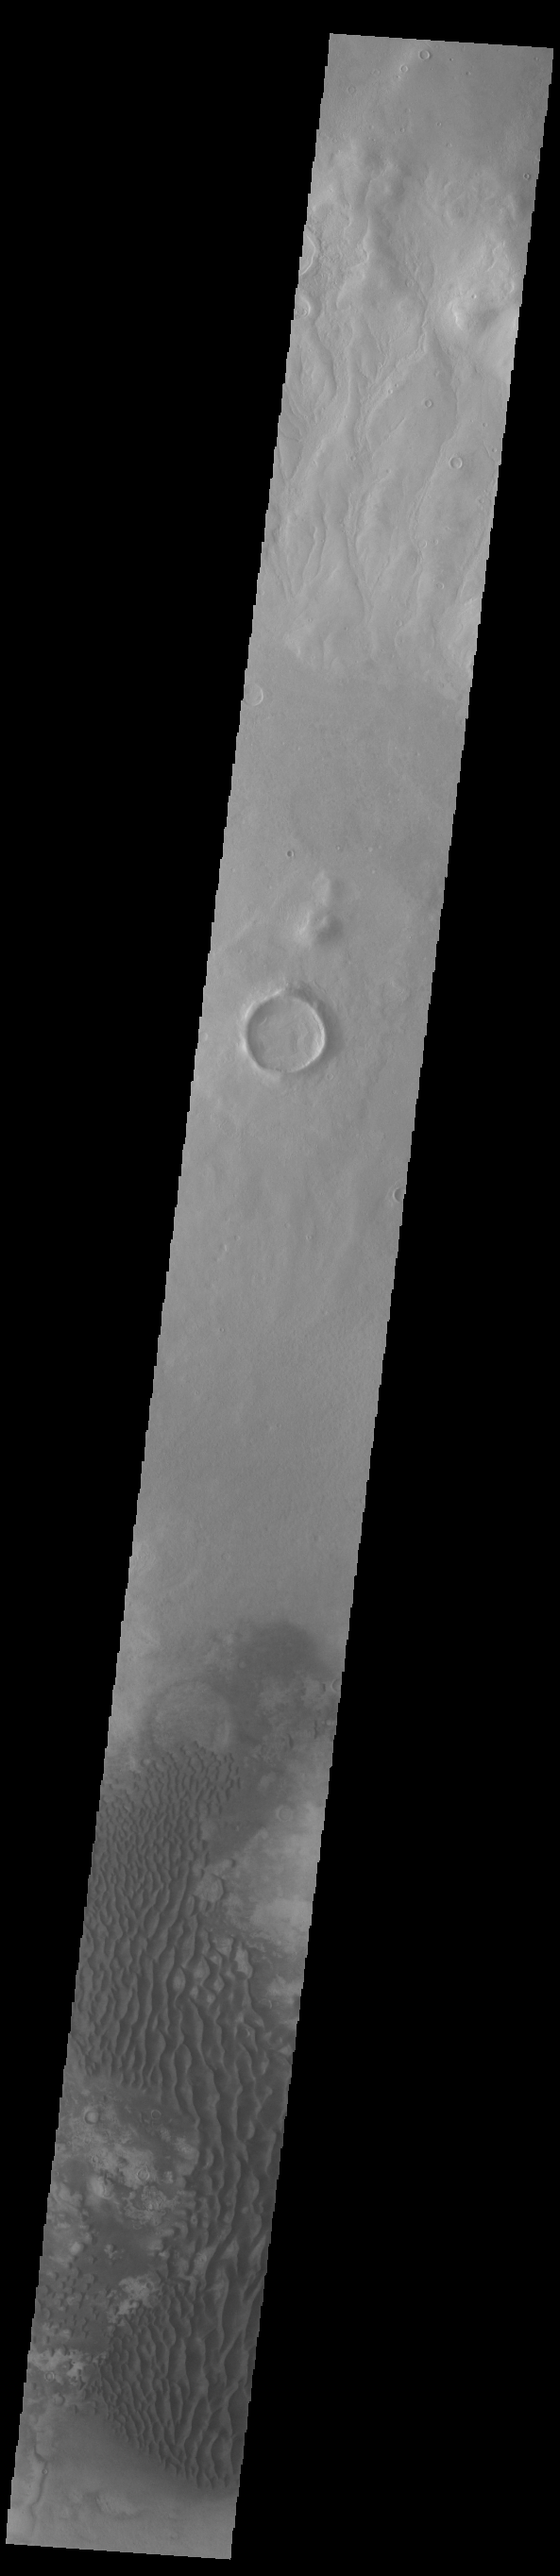

Kaiser Crater Dunes

This VIS image is located in Kaiser Crater and shows a dune field on the crater floor. The crater floor is visible between the dunes, indicating that there is a limited sand supply creating the dunes. Local winds continue to move the sand dunes across the crater floor. There are two sides to a dune, the low angle slope of the windward face and the high angle slope of the leeward side. The steep side is called the slip face. Wind blows sand grains up the low angle slope of the dunes which then “fall down” the slip face. In this way the whole dune moves towards the slip face. The winds blow from the windward to the leeward side of the dunes. In this image the slip faces are on the left side of the dune, so the dunes are slowly moving to the left side of this image. Kaiser Crater is 207 km (129 miles) in diameter and is located in Noachis Terra west of Hellas Planitia.

Credit: NASA/JPL-Caltech/ASU